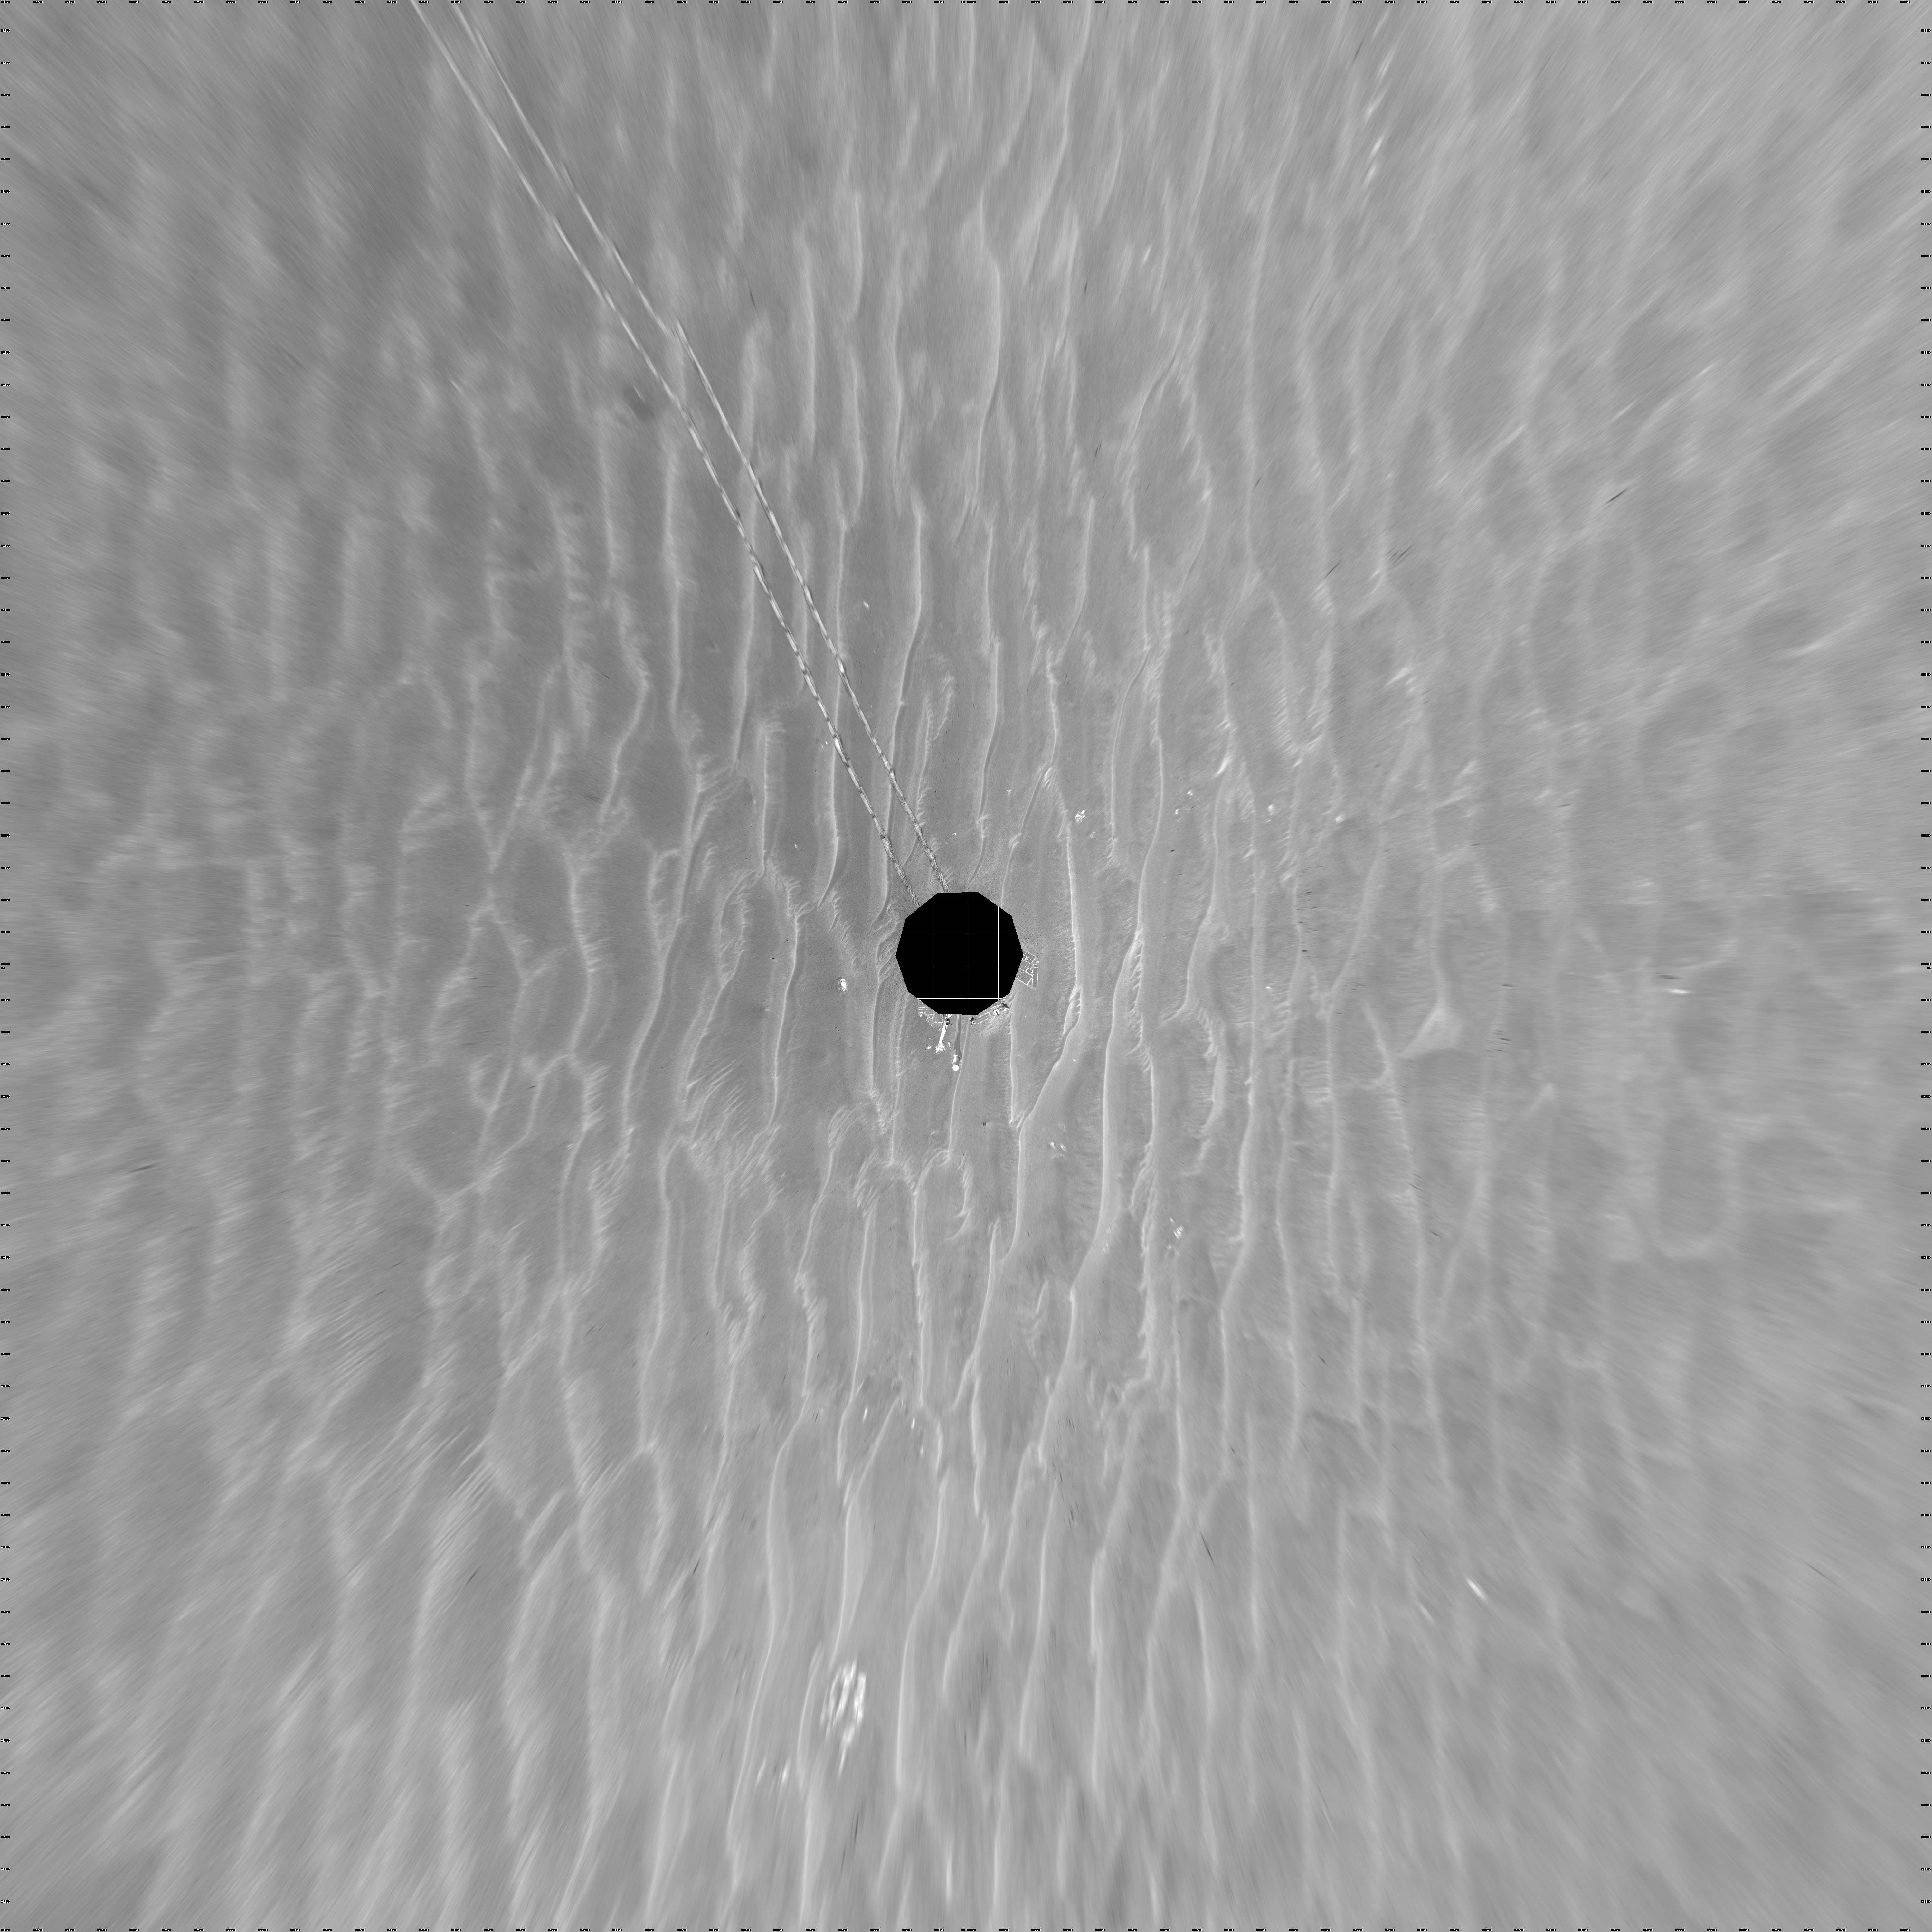

Opportunity View on Sol 397 (vertical)

NASA’s Mars Exploration Rover Opportunity used its navigation camera to take the images combined into this 360-degree view of the rover’s surroundings on the 397th martian day, or sol, of its surface mission (March 6, 2005). Opportunity had completed a drive of 124 meters (407 feet) across the rippled flatland of the Meridiani Planum region on the previous sol, but did not drive on this sol. This location is catalogued as Opportunity’s site 48. The view is presented here as a vertical projection with geometric and brightness seam correction.

Credit: NASA/JPL